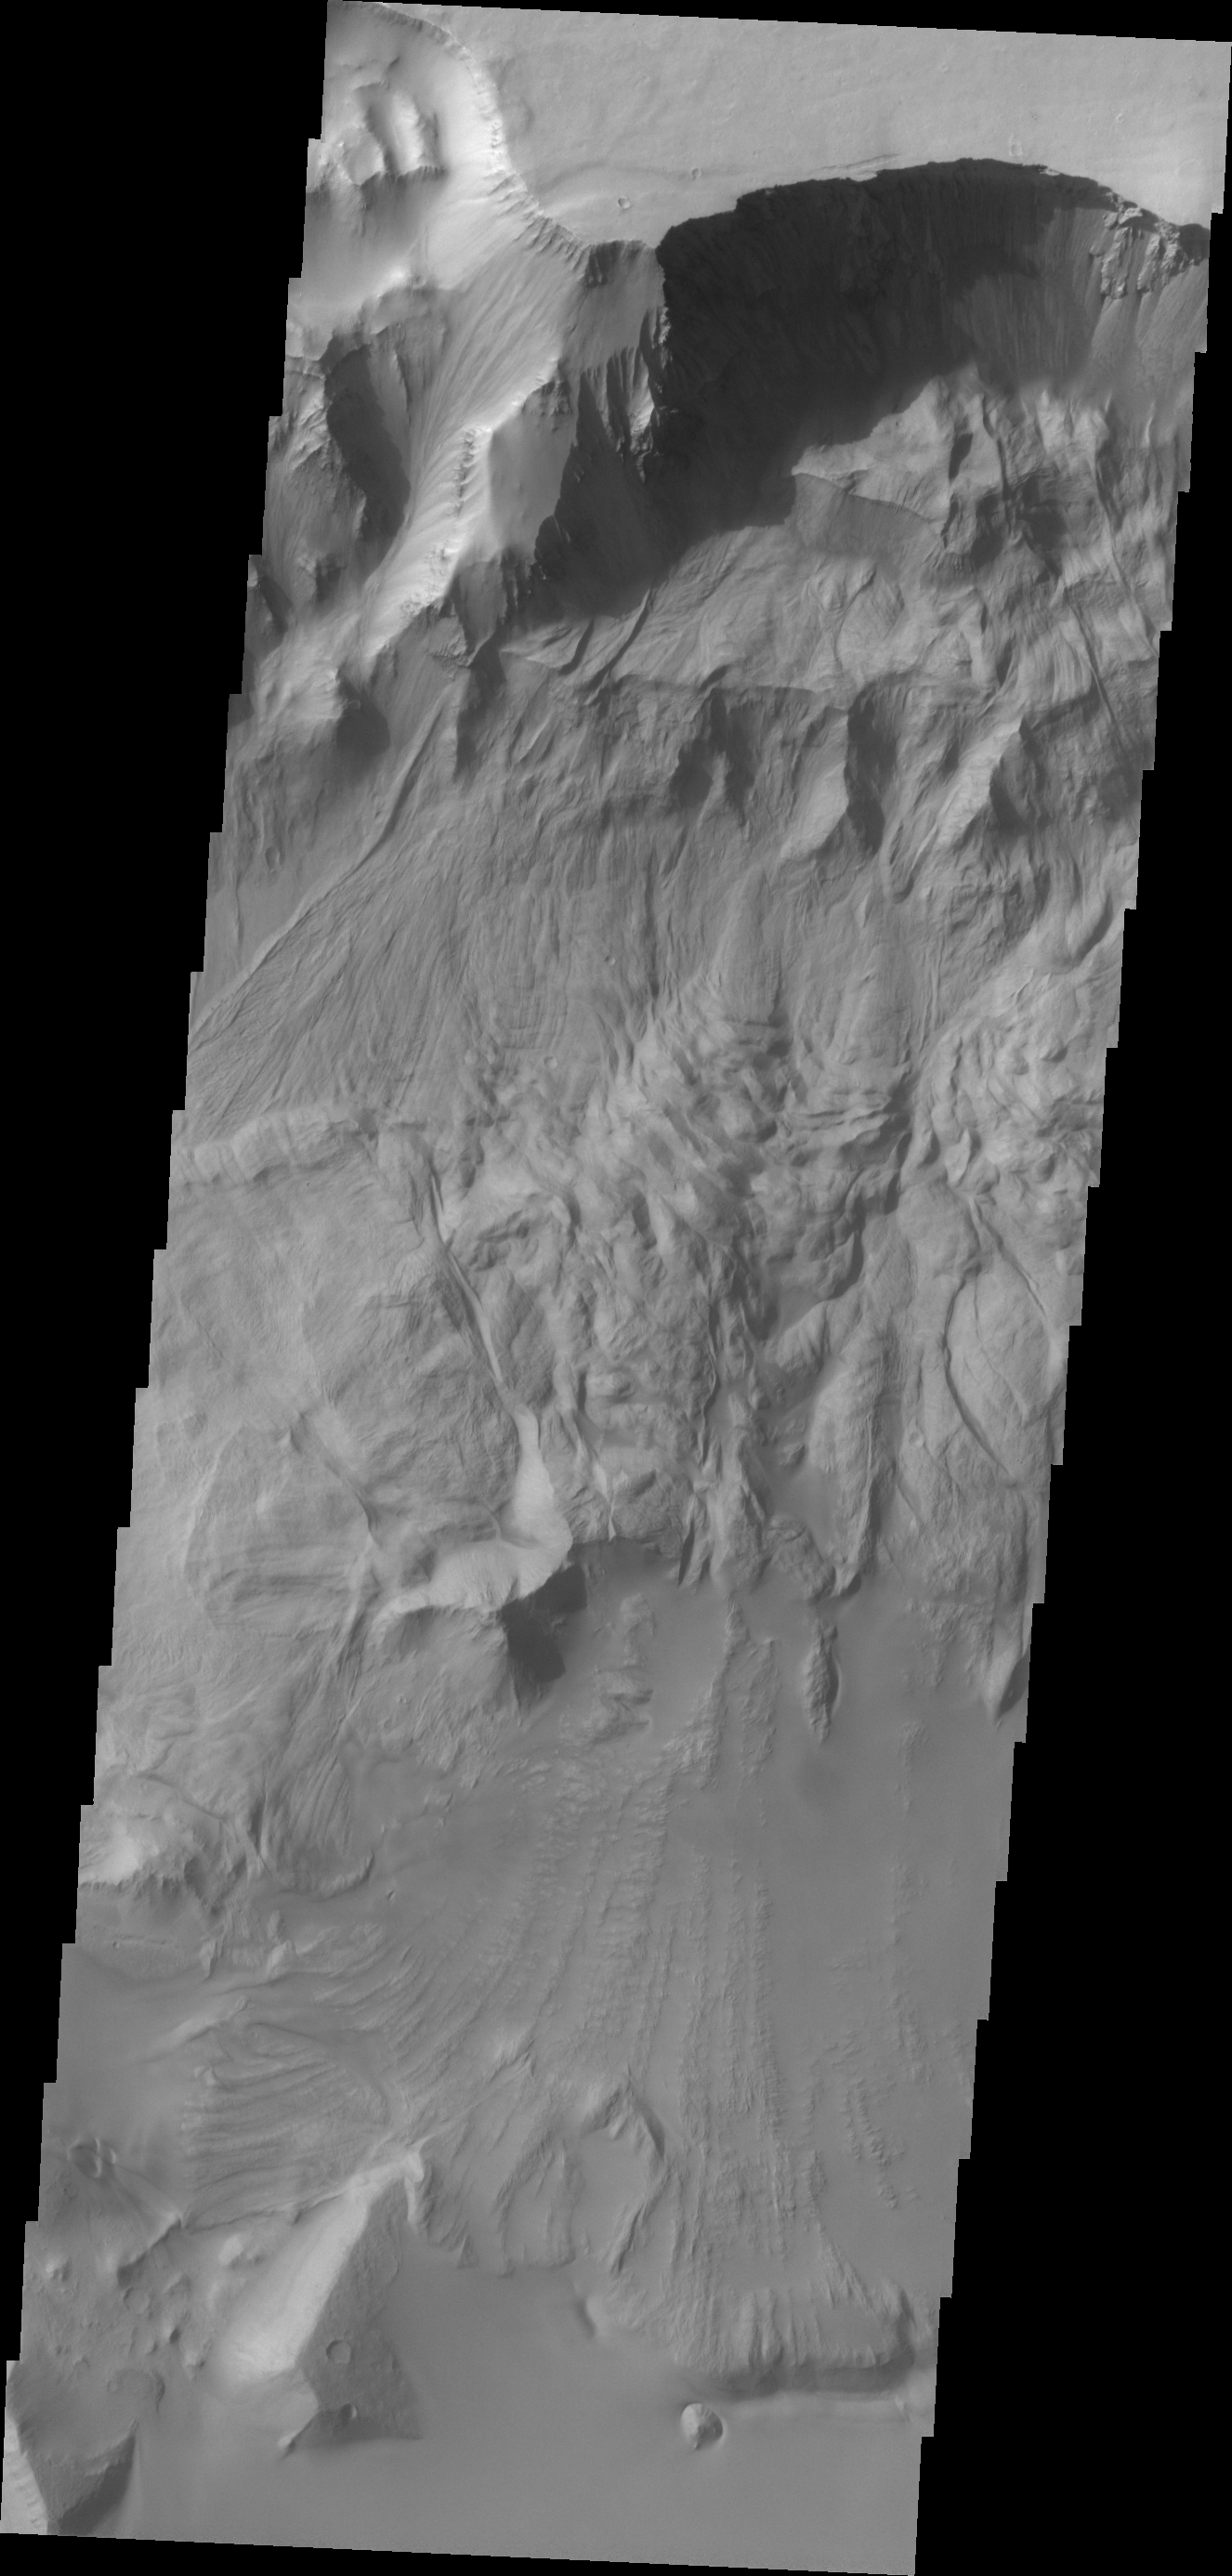

Ganges Chasma

This VIS image of Ganges Chasma shows where a large portion of the canyon wall has given way and formed a landslide deposit. Large landslides deposits are common features in Valles Marineris and the surrounding chasmata.

Credit: NASA/JPL/ASU